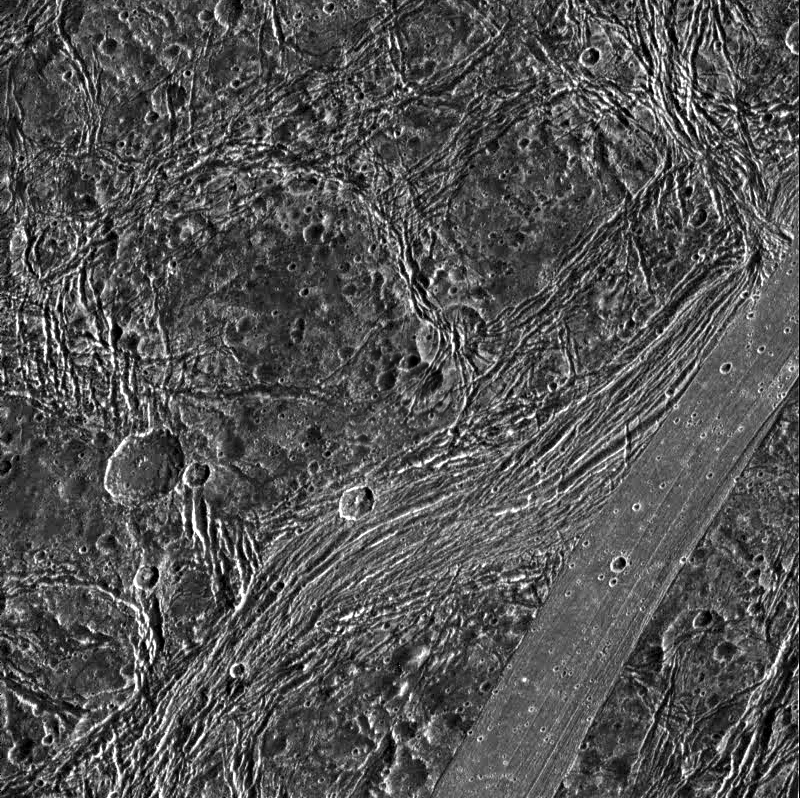

Fractures in Nicholson Regio

View of Nicholson Regio on Jupiter’s moon, Ganymede, showing heavily fractured dark terrain and a lane of smooth bright terrain. North is to the top of the picture. A smooth, linear plank-like strip of bright terrain cuts across the southeast (lower right) corner of the image. Just west (left) of this is a very heavily fractured lane of dark terrain, curving towards the south. This fractured lane looks bright in lower resolution Voyager images and may be transitional between the older, heavily fractured dark terrain, and younger, less densely cratered bright terrain. The many other fractures visible within the dark terrain probably result from extension in the area. Some of these fractures were focused around weaknesses created by older craters (such as the one just east of the image center).

The sun illuminates the surface from the right. The image, centered at 14 degrees south latitude and 352 degrees longitude, covers an area approximately 144 by 144 kilometers. The resolution is 180 meters per picture element. The image was taken on April 5, 1997 at 6 hours, 31 minutes, 35 seconds Universal Time at a range of 17,842 kilometers by the Solid State Imaging (SSI) system on NASA’s Galileo spacecraft.

The Jet Propulsion Laboratory, Pasadena, CA manages the Galileo mission for NASA’s Office of Space Science, Washington, DC.

Credit: NASA/JPL/Brown University